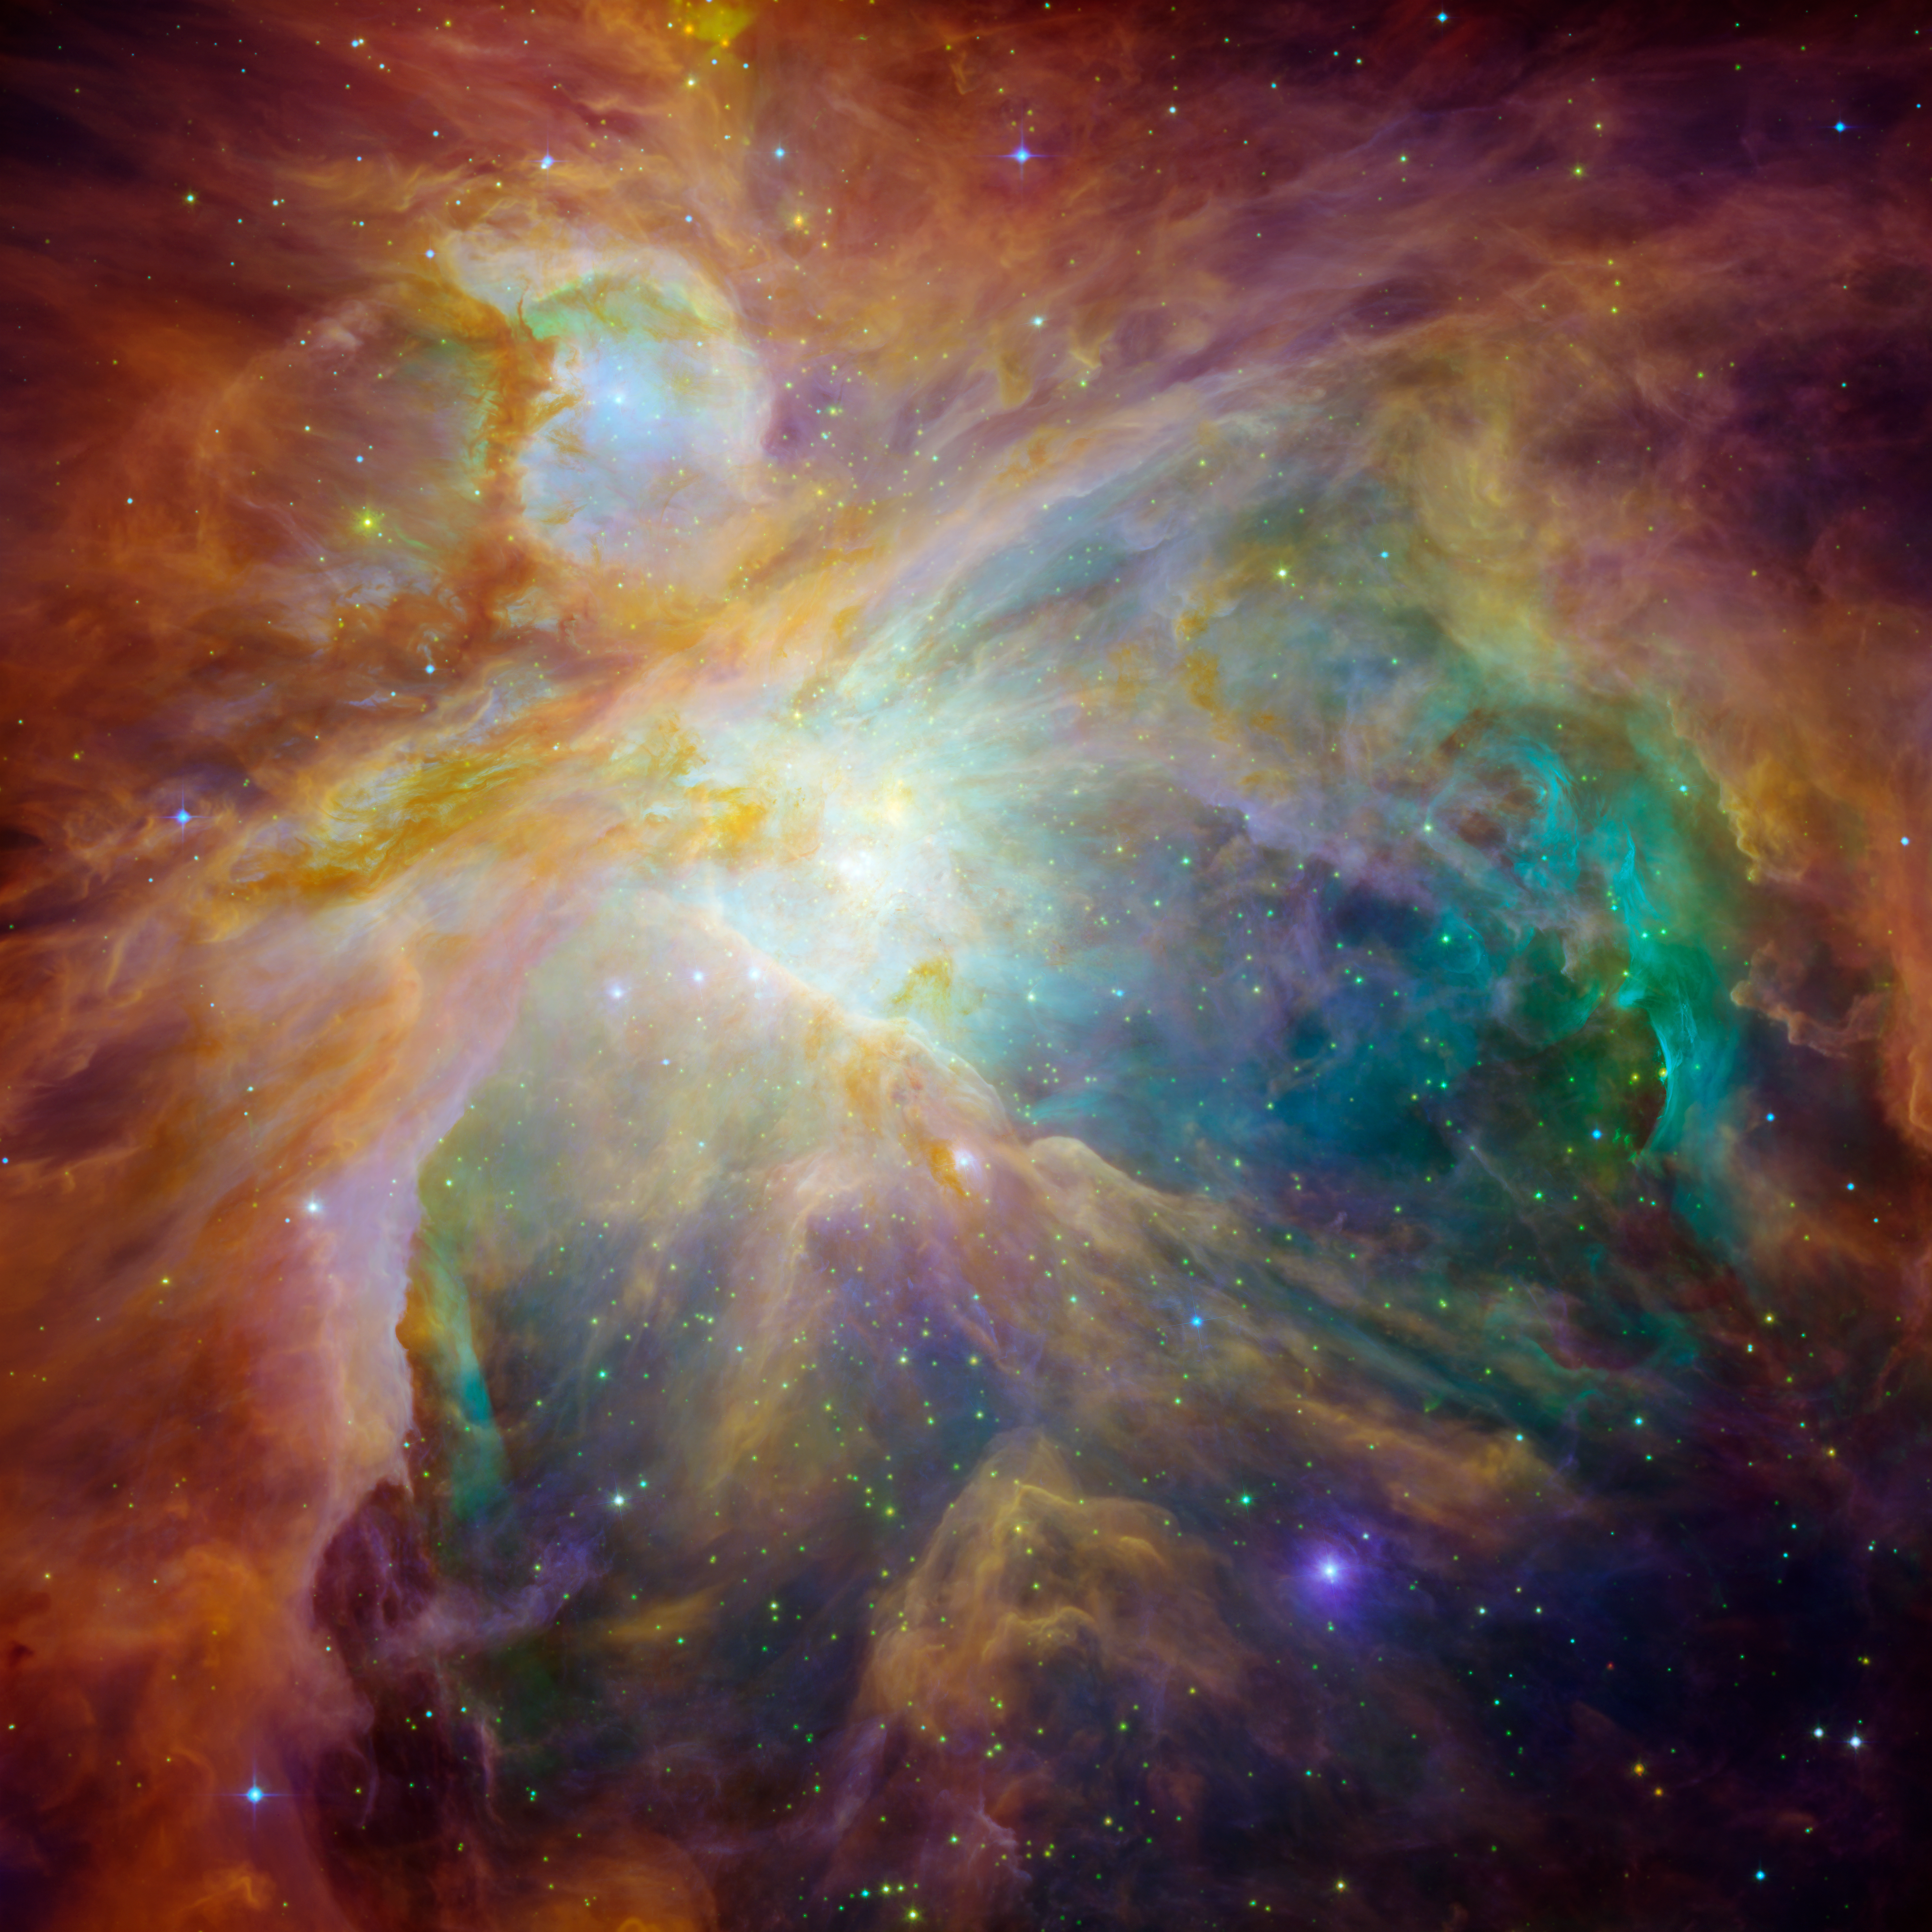

Spitzer and Hubble Create Colorful Masterpiece

A new image from NASA's Spitzer and Hubble Space Telescopes looks more like an abstract painting than a cosmic snapshot. The magnificent masterpiece shows the Orion nebula in an explosion of infrared, ultraviolet and visible-light colors. It was "painted" by hundreds of baby stars on a canvas of gas and dust, with intense ultraviolet light and strong stellar winds as brushes.

At the heart of the artwork is a set of four monstrously massive stars, collectively called the Trapezium. These behemoths are approximately 100,000 times brighter than our sun. Their community can be identified as the yellow smudge near the center of the composite.

The swirls of green were revealed by Hubble's ultraviolet and visible-light detectors. They are hydrogen and sulfur gases heated by intense ultraviolet radiation from the Trapezium's stars.

Wisps of red, also detected by Spitzer, indicate infrared light from illuminated clouds containing carbon-rich molecules called polycyclic aromatic hydrocarbons. On Earth, polycyclic aromatic hydrocarbons are found on burnt toast and in automobile exhaust.

Additional stars in Orion are sprinkled throughout the image in a rainbow of colors. Spitzer exposed infant stars deeply embedded in a cocoon of dust and gas (orange-yellow dots). Hubble found less embedded stars (specks of green) and stars in the foreground (blue). Stellar winds from clusters of newborn stars scattered throughout the cloud etched all of the well-defined ridges and cavities.

Located 1,500 light-years away from Earth, the Orion nebula is the brightest star in the sword of the hunter constellation. The cosmic cloud is also our closest massive star-formation factory, and astronomers suspect that it contains about 1,000 young stars.

The Orion constellation can be seen in the fall and winter night skies from northern latitudes. The constellation's nebula is invisible to the unaided eye, but can be resolved with binoculars or small telescopes.

This image is a false-color composite, in which light detected at wavelengths of 0.43, 0.50, and 0.53 microns is blue. Light with wavelengths of 0.6, 0.65, and 0.91 microns is green. Light of 3.6 microns is orange, and 8-micron light is red.

NASA's Jet Propulsion Laboratory, Pasadena, Calif., manages the Spitzer Space Telescope mission for NASA's Science Mission Directorate, Washington. Science operations are conducted at the Spitzer Science Center at the California Institute of Technology, also in Pasadena. Caltech manages JPL for NASA.

The Hubble Space Telescope is a project of international cooperation between NASA and the European Space Agency. The Space Telescope Science Institute in Baltimore conducts Hubble science operations. The Institute is operated for NASA by the Association of Universities for Research in Astronomy, Inc., Washington.

Credit: NASA, ESA, T. Megeath (University of Toledo) and M. Robberto (STScI)